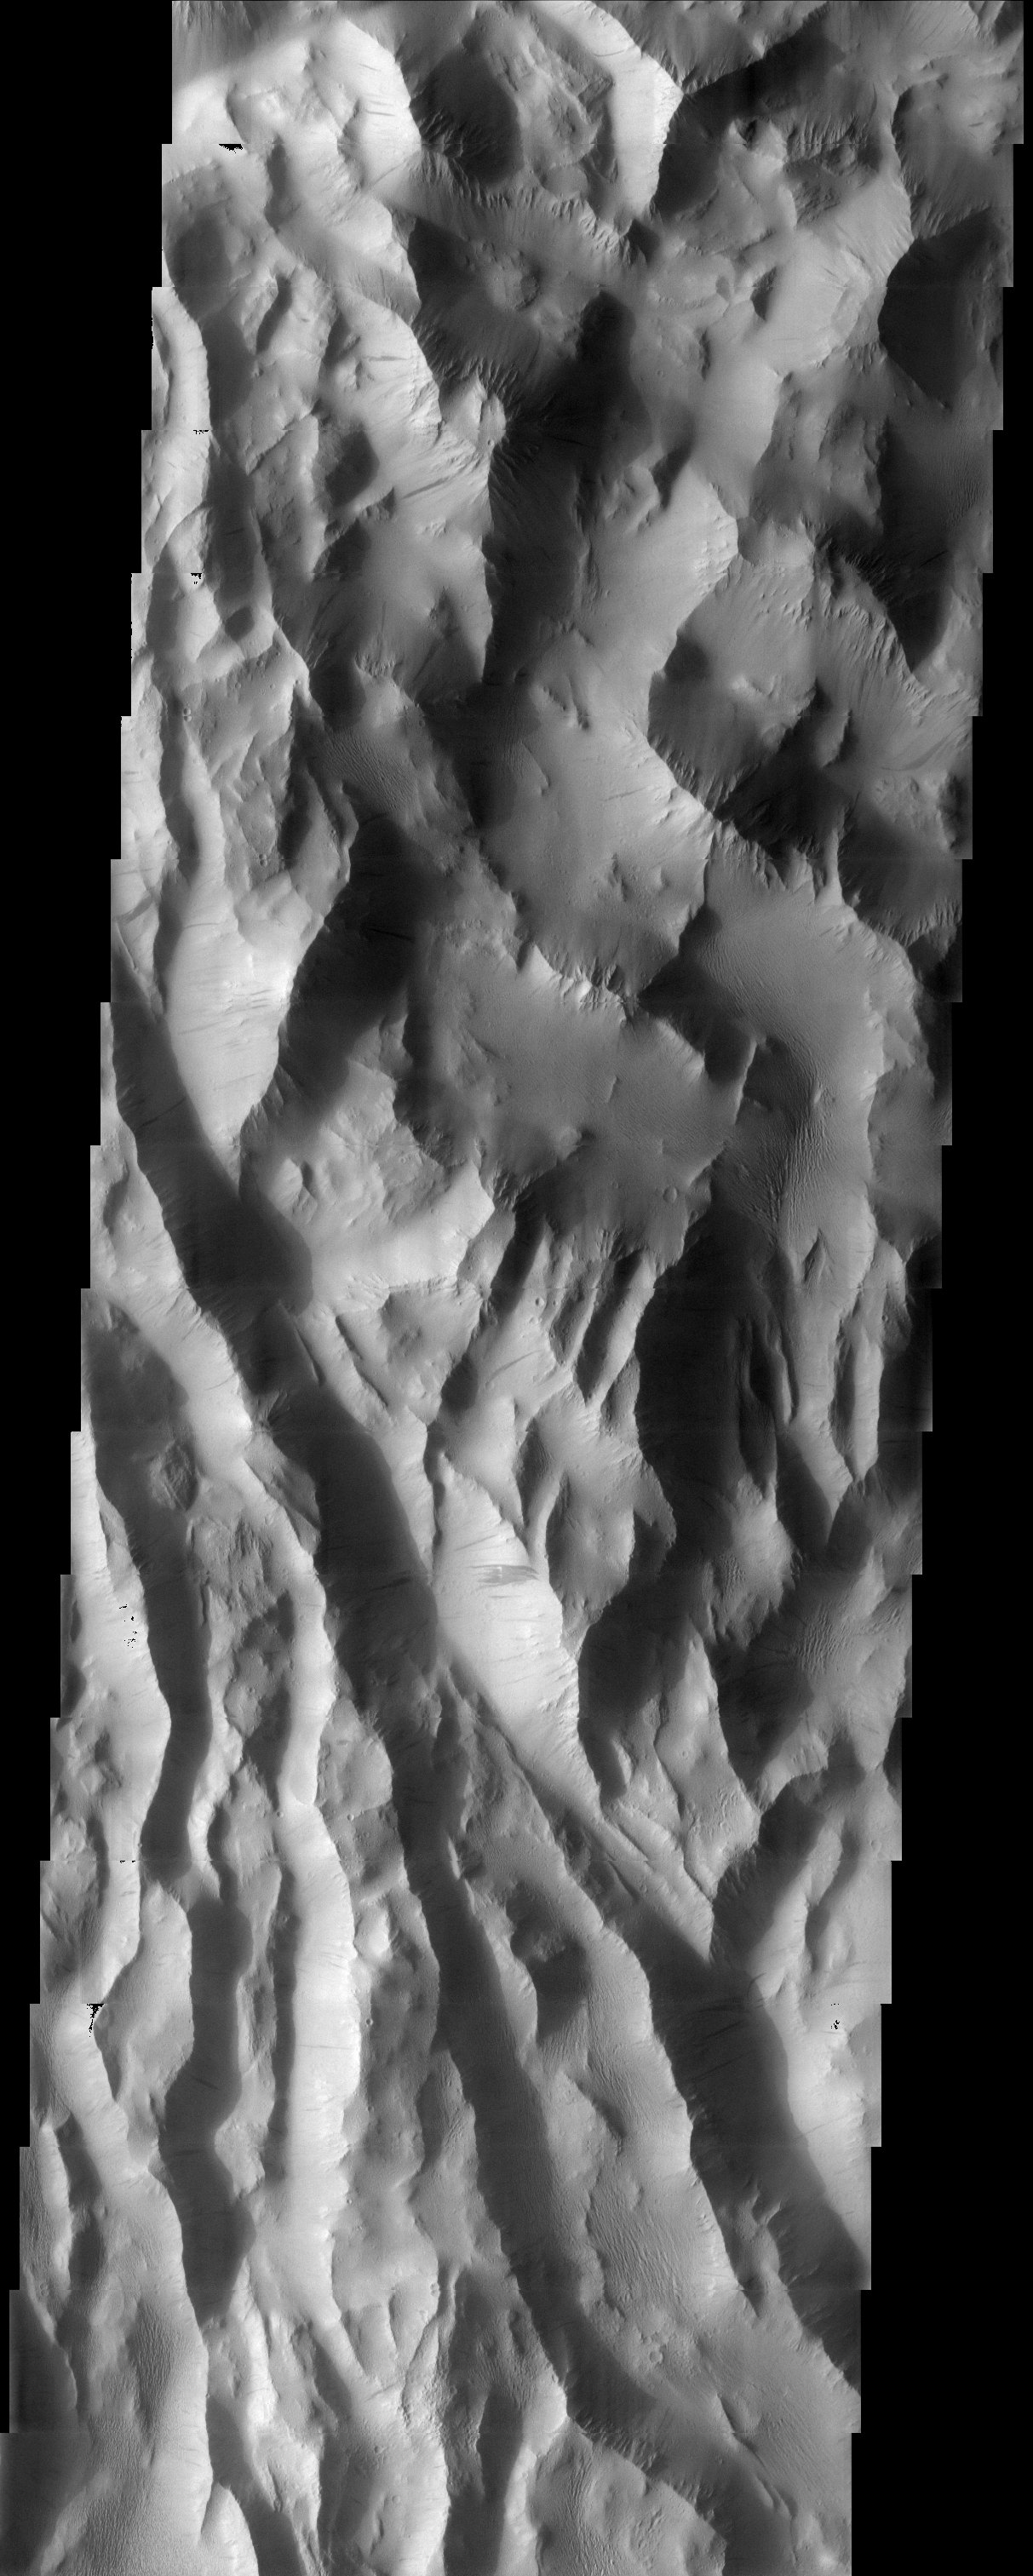

Lycus Sulci

“Lycus Sulci” is the name of a region of ridges and hills located north-northwest of the volcano Olympus Mons. Several dust avalanches can be observed on the flanks of the roughly textured surfaces suggesting a thick coating of fine-grained materials.

Note: this THEMIS visual image has not been radiometrically nor geometrically calibrated for this preliminary release. An empirical correction has been performed to remove instrumental effects. A linear shift has been applied in the cross-track and down-track direction to approximate spacecraft and planetary motion. Fully calibrated and geometrically projected images will be released through the Planetary Data System in accordance with Project policies at a later time.

NASA’s Jet Propulsion Laboratory manages the 2001 Mars Odyssey mission for NASA’s Office of Space Science, Washington, D.C. The Thermal Emission Imaging System (THEMIS) was developed by Arizona State University, Tempe, in collaboration with Raytheon Santa Barbara Remote Sensing. The THEMIS investigation is led by Dr. Philip Christensen at Arizona State University. Lockheed Martin Astronautics, Denver, is the prime contractor for the Odyssey project, and developed and built the orbiter. Mission operations are conducted jointly from Lockheed Martin and from JPL, a division of the California Institute of Technology in Pasadena.

Image information: VIS instrument. Latitude 27.1, Longitude 214.6 East (145.4 West). 19 meter/pixel resolution.

Credit: NASA/JPL/Arizona State University